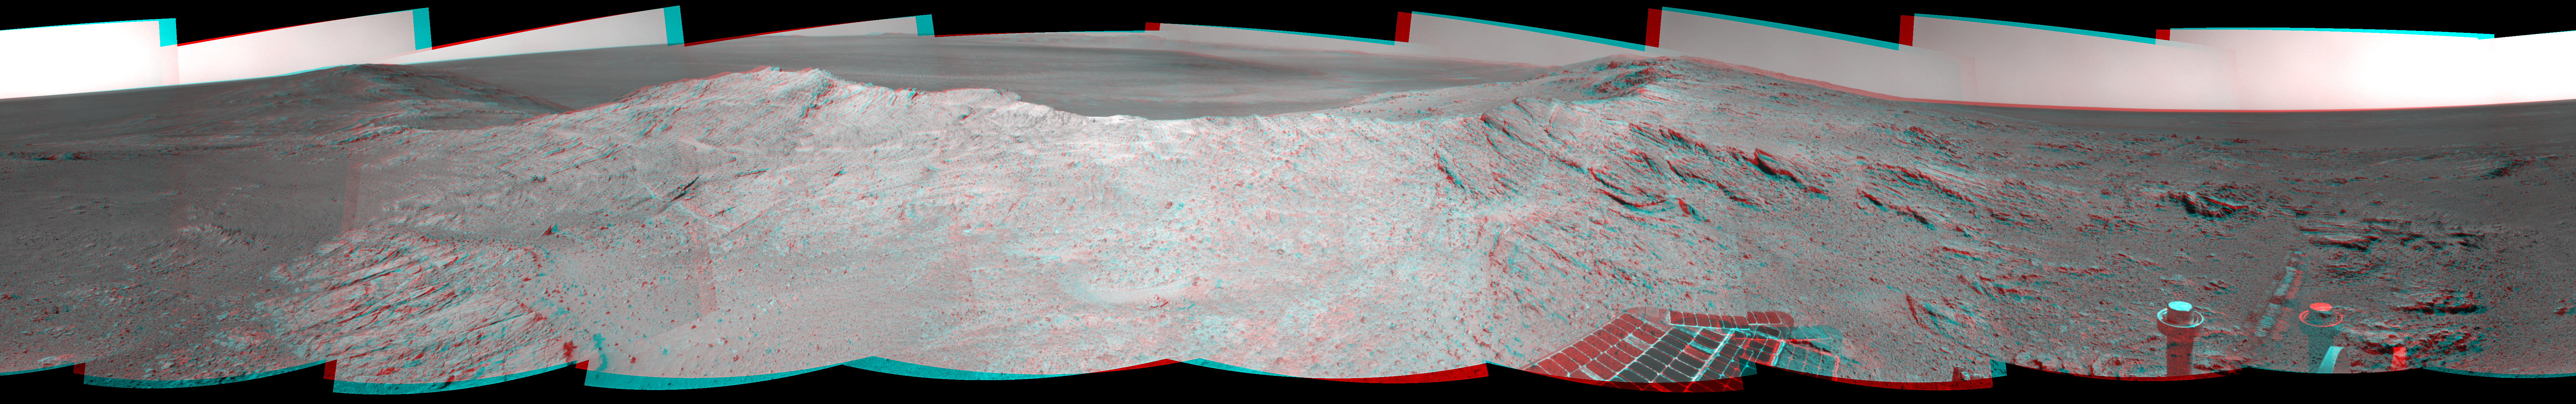

Approaching a Target Deposit on Mars Crater Rim (Stereo)

Figure 1

NASA’s Mars Exploration Rover Opportunity used its navigation camera to capture the component images for this stereo, 360-degree panorama near the ridgeline of Endeavour Crater’s western rim. The view appears three-dimensional when seen through blue-red glasses with the red lens on the left.

The view is centered toward southeast, from the rover’s position just west of the western rim’s ridgeline on the mission’s 3,659th Martian day, or sol (May 10, 2014). The western rim of the crater extends northward to the left and southward to the right. Endeavour Crater is about 14 miles (22 kilometers) in diameter. Its distant rim is visible on the horizon at center.

The outcrop on the slope to the right of center corresponds to the northern end of an area where a concentration of aluminum-containing clay has been detected in observations by the Compact Reconnaissance Imaging Spectrometer (CRISM) on NASA’s Mars Reconnaissance Orbiter. That detection from orbit made the outcrop a favored target for investigation by Opportunity.

This stereo anaglyph combines the left-eye view in Figure 1 and the right-eye view in PIA18095.

Credit: NASA/JPL-Caltech